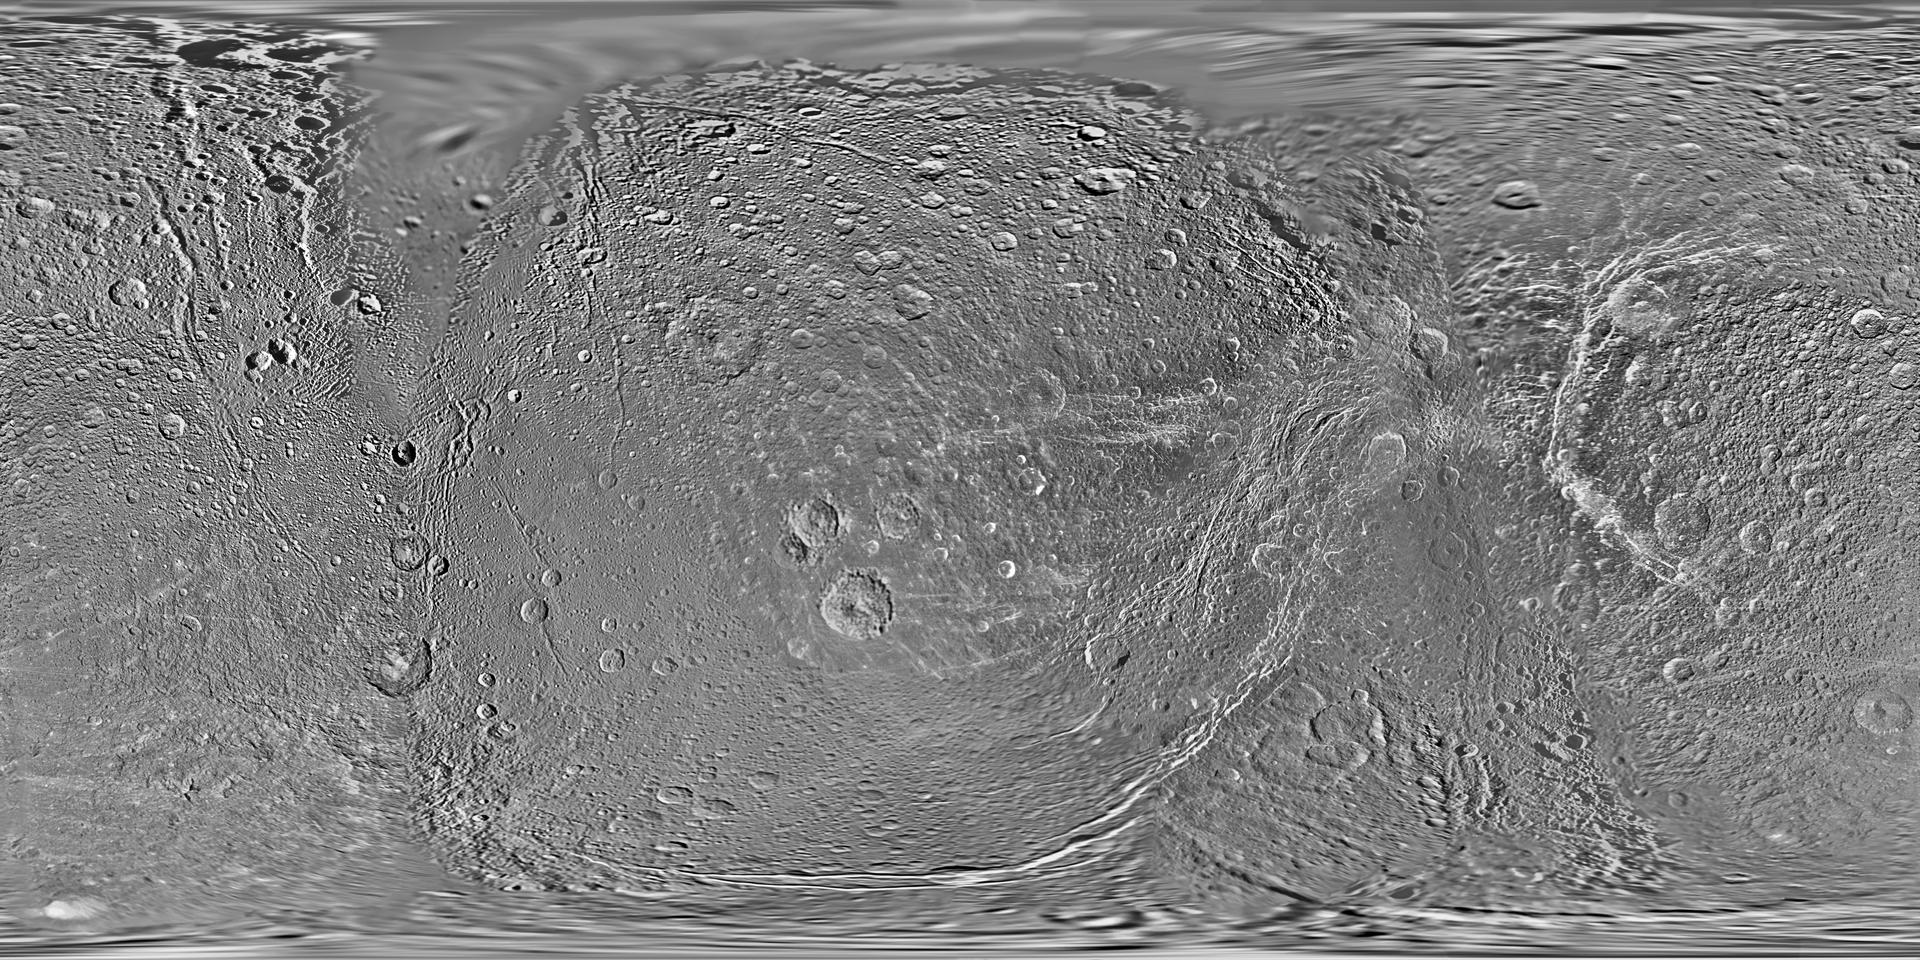

Map of Dione – February 2010

This global map of Saturn’s moon Dione was created using images taken during flybys by NASA’s Cassini spacecraft. Images from NASA’s Voyager mission fill the gaps in Cassini’s coverage.

An extensive system of bright ice cliffs created by tectonic fractures adorns the moon’s trailing hemisphere, which is centered on 270 degrees west.

The map is a simple cylindrical (equidistant) projection and has a scale of 153 meters (500 feet) per pixel at the equator. The resolution of the map is 64 pixels per degree. The mean radius of Dione used for projection of this map is 563 kilometers (350 miles). Like the 2008 version of the map (PIA08413), this updated map has been shifted west by 0.6 degrees of longitude, compared to the 2006 version of the map (PIA08341), in order to conform to the International Astronomical Union longitude system convention for Dione.

The Cassini-Huygens mission is a cooperative project of NASA, the European Space Agency and the Italian Space Agency. The Jet Propulsion Laboratory, a division of the California Institute of Technology in Pasadena, manages the mission for NASA’s Science Mission Directorate in Washington. The Cassini orbiter and its two onboard cameras were designed, developed and assembled at JPL. The imaging team is based at the Space Science Institute, Boulder, Colo.

Credit: NASA/JPL/Space Science Institute